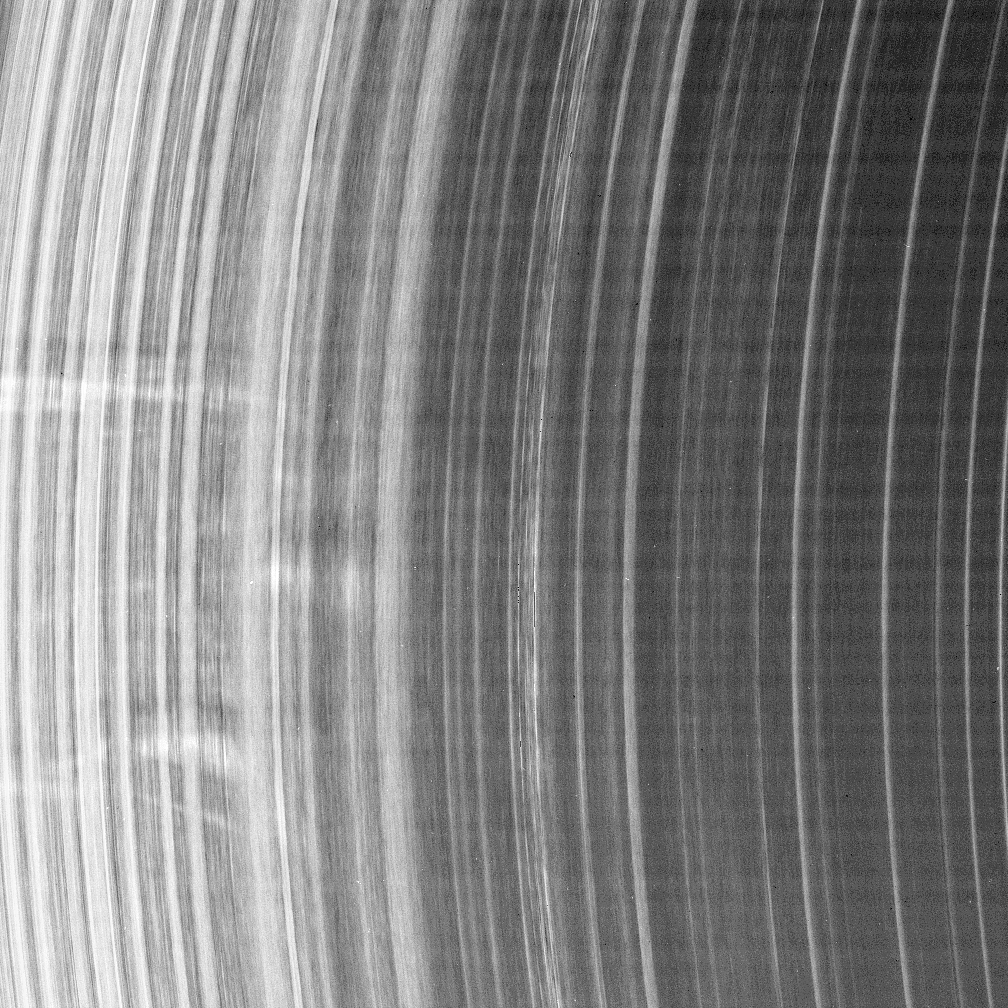

Aging Spokes

Old spokes never die, they just fade away. That is the current thinking of scientists who study these ephemeral features in Saturn’s rings.

This “difference image” is actually a composite of two images of the B ring, taken about 45 seconds apart. The view illustrates how the several spokes imaged here moved between exposures. The spokes were bright against the rings in both original images, but the brightness of the earlier image was reversed so that the spoke movement is easy to discern. The “dark” image of the spokes was taken first, thus rotation in the scene is toward the bottom.

The topmost spoke is about 2,500 kilometers (1,550 miles) long and about 600 kilometers (370 miles) wide. The separation between the top spoke and the bottom one is about 8,500 kilometers (5,300 miles).

The available evidence seems to indicate that spokes are radial when generated and then shear out as they orbit the planet, eventually dispersing and fading out after about three and one-half hours.

All of these spokes are nearly radial on their trailing (top) edges, except for the thin, bottommost spoke. That spoke and the wedge-shaped one above it have a shear of about 38 degrees, meaning they have an age of about two and one-quarter hours, assuming they were first radial and then sheared their entire lives.

The faint horizontal banding in the image is due to “noise” in the spacecraft electronics that was picked up by the camera system and enhanced by the processing technique used here.

This view looks toward the unlit side of the rings from about 32 degrees above the ringplane.

The two images were taken with the Cassini spacecraft narrow-angle camera on Nov. 1, 2006 at a distance of approximately 1.7 million kilometers (1.1 million miles) from Saturn and at a Sun-Saturn-spacecraft, or phase, angle of 162 degrees. Image scale on the sky at the distance of Saturn is 10 kilometers (6 miles) per pixel.

Credit: NASA/JPL/Space Science Institute